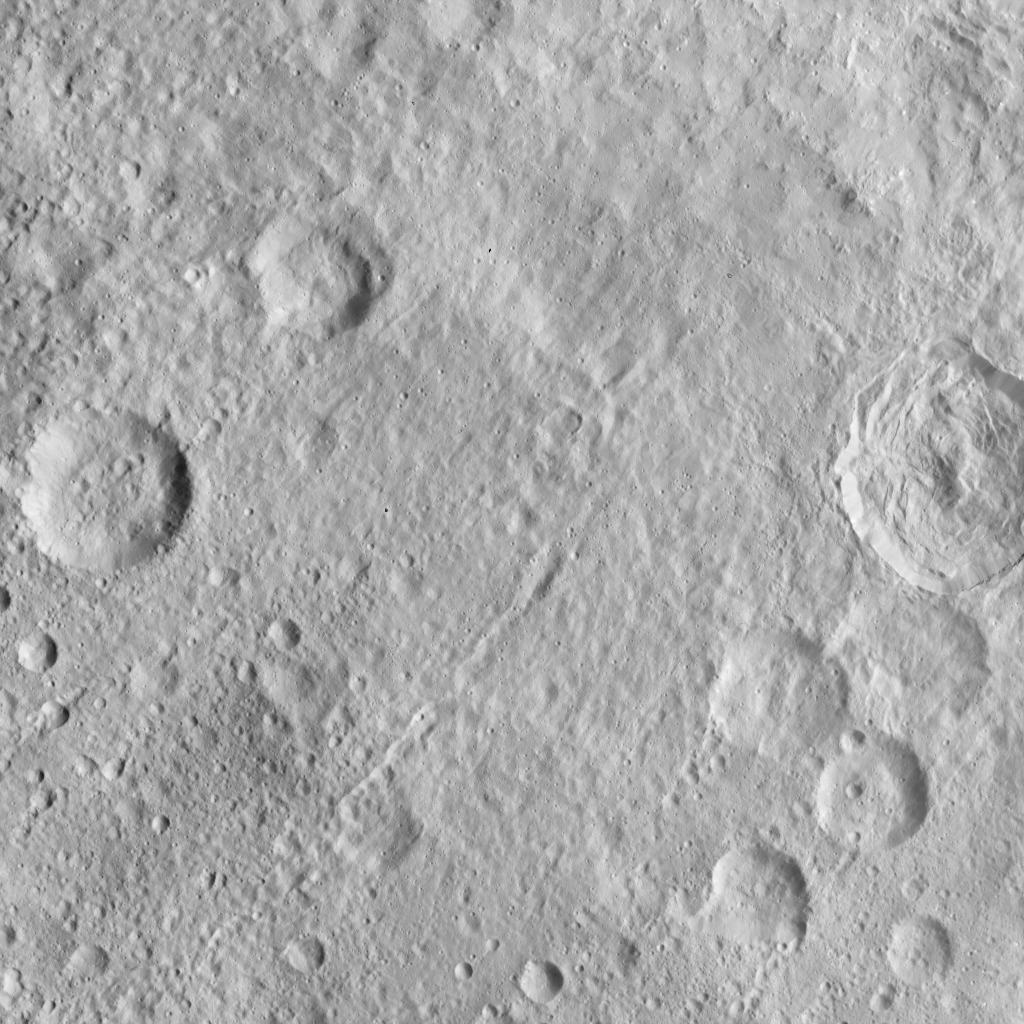

Dawn HAMO Image 61

This image, taken by NASA’s Dawn spacecraft, displays a linear structure trending from northeast to southwest (lower left to upper right). The graben — what geologists call a linear feature where terrain has dropped — might be interpreted as a chain of collapsed pits or secondary craters. The crater at center right displays terraced walls, a common feature among the impact sites of Ceres.

The image was taken on Oct. 6, 2015, from an altitude of 915 miles (1,470 kilometers). It has a resolution of 450 feet (140 meters) per pixel. The image is located at 31 degrees north latitude, 120 degrees east longitude.

Dawn’s mission is managed by JPL for NASA’s Science Mission Directorate in Washington. Dawn is a project of the directorate’s Discovery Program, managed by NASA’s Marshall Space Flight Center in Huntsville, Alabama. UCLA is responsible for overall Dawn mission science. Orbital ATK, Inc., in Dulles, Virginia, designed and built the spacecraft. The German Aerospace Center, the Max Planck Institute for Solar System Research, the Italian Space Agency and the Italian National Astrophysical Institute are international partners on the mission team.

Credit: NASA/JPL-Caltech/UCLA/MPS/DLR/IDA